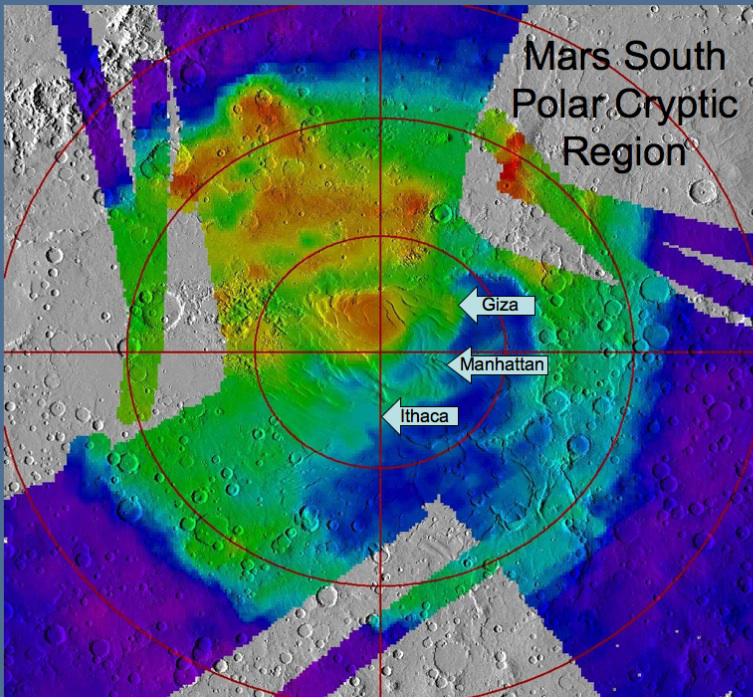

Location of Sites Within ‘Cryptic Terrain’

A regional landscape near Mars’ south pole is called “cryptic terrain” because it once defied explanation, but new observations bolster and refine interpretations of how springtime outbursts of carbon-dioxide gas there sculpt intricate patterns and paint seasonal splotches. This map indicates locations of three sites that have been examined within the area of cryptic terrain, informally designated “Manhattan,” “Giza” and “Ithaca.”

The underlying map offers context of brightness measurements from the Thermal Emission Spectrometer instrument draped over a shaded relief map based on data from the Mars Orbiter Laser Altimeter instrument. Cool colors are areas with a low albedo (dark) and warm colors are areas which have high albedo (bright). Both of those instruments flew on NASA’s Mars Global Surveyor orbiter.

Credit: NASA/JPL-Caltech/ASU